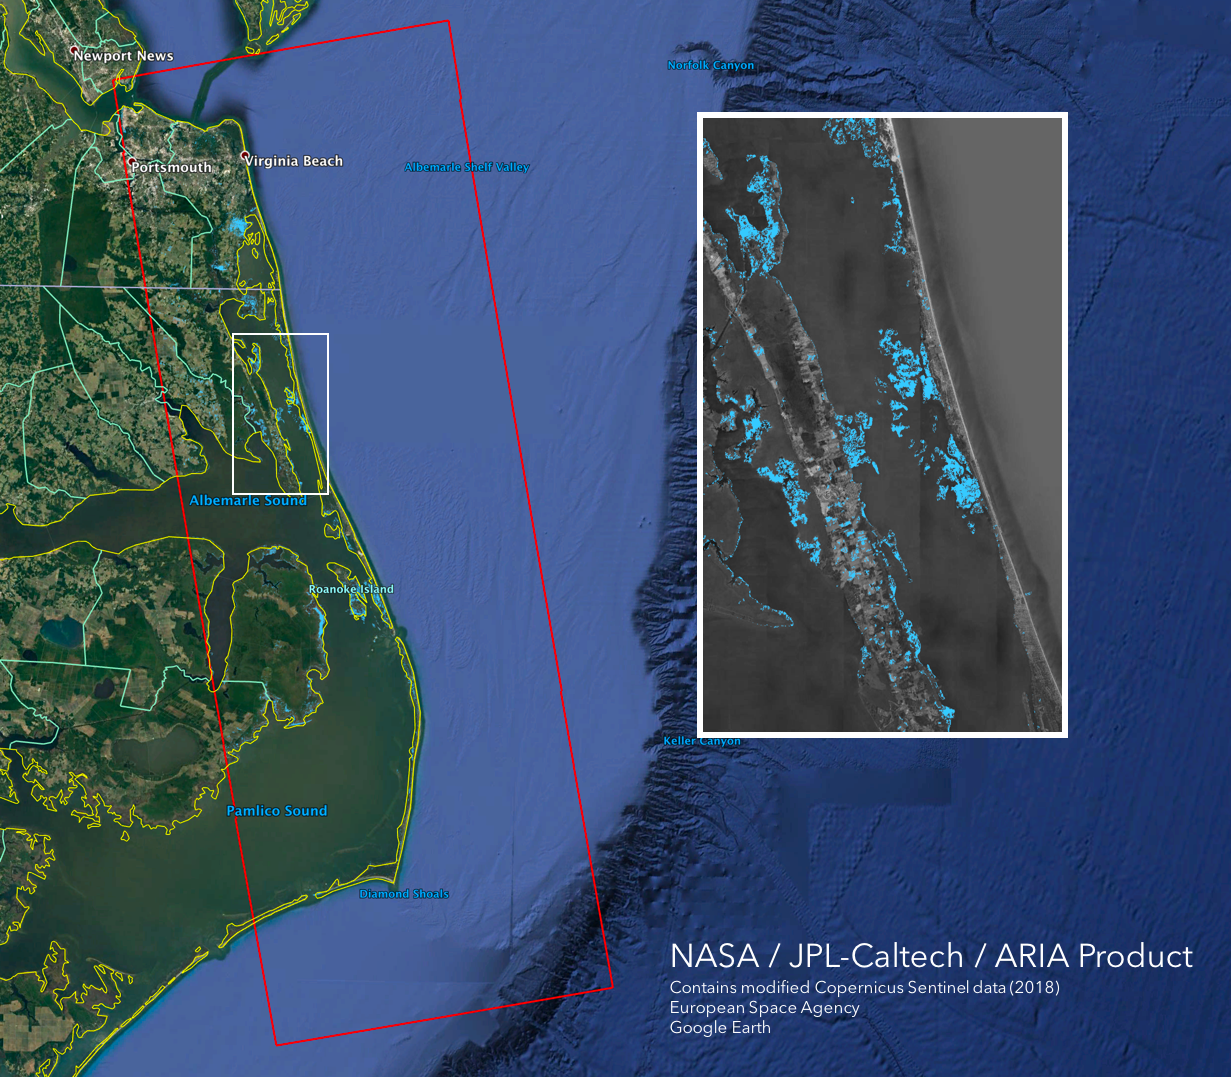

NASA’s ARIA Maps Aftermath from Florence

The Advanced Rapid Imaging and Analysis (ARIA) team at NASA’s Jet Propulsion Laboratory in Pasadena, California, created this Flood Proxy Map depicting areas of the Carolinas that are likely flooded as a result of Hurricane Florence, shown by light blue pixels. The map is derived from synthetic aperture radar (SAR) images from the Copernicus Sentinel-1 satellites, operated by the European Space Agency (ESA). The images were taken before (September 09, 2018) and 36 hours after the hurricane’s landfall (September 15, 2018 18:57 PM local time).

The map covers an area of 53 miles x 152 miles (85 km x 245 km), indicated with the big red polygon. Each pixel measures about 33 yards x 33 yards (30 m x 30 m). Media reports provided anecdotal preliminary validation. This flood proxy map should be used as guidance to identify areas that are likely flooded and may be less reliable over urban and vegetated areas.

Sentinel-1 data were accessed through the Copernicus Open Access Hub. The image contains modified Copernicus Sentinel data (2018), processed by ESA and analyzed by the NASA-JPL/Caltech ARIA team. This research was carried out at JPL funded by NASA.

Credit: NASA/JPL-Caltech/ESA